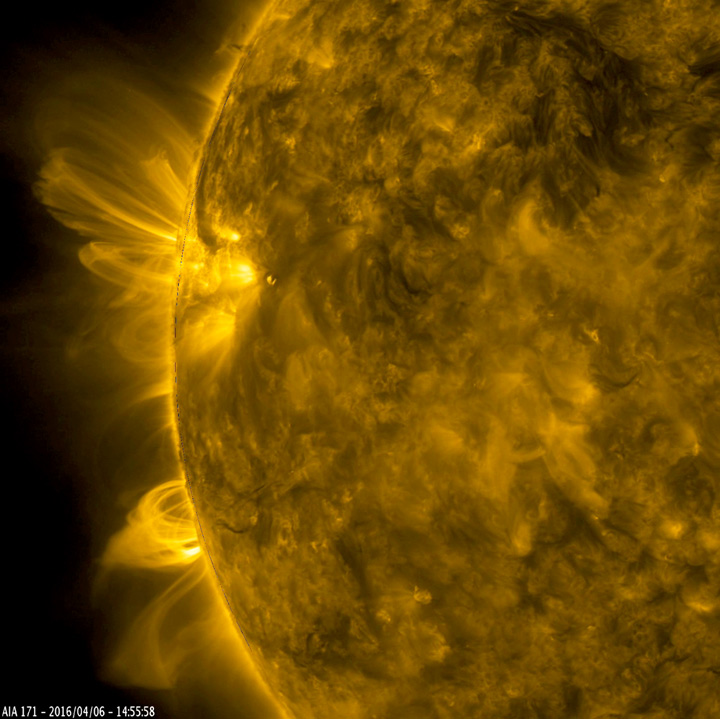

Towering Arches

Arches of magnetic field lines towered over the edge of the Sun as a pair of active regions began to rotate into view (Apr. 5-6, 2016). Charged particles spiraling along the field lines make the lines visible when viewed in this wavelength of extreme ultraviolet light. Active regions are intense areas of competing magnetic forces that are embedded below the Sun’s surface. The video clip covers about 30 hours of activity.

Movies
Towering Arches171_big.mp4
Towering Arches171_sm.mp4

SDO is managed by NASA’s Goddard Space Flight Center, Greenbelt, Maryland, for NASA’s Science Mission Directorate, Washington. Its Atmosphere Imaging Assembly was built by the Lockheed Martin Solar Astrophysics Laboratory (LMSAL), Palo Alto, California.

Credit: NASA/GSFC/Solar Dynamics Observatory